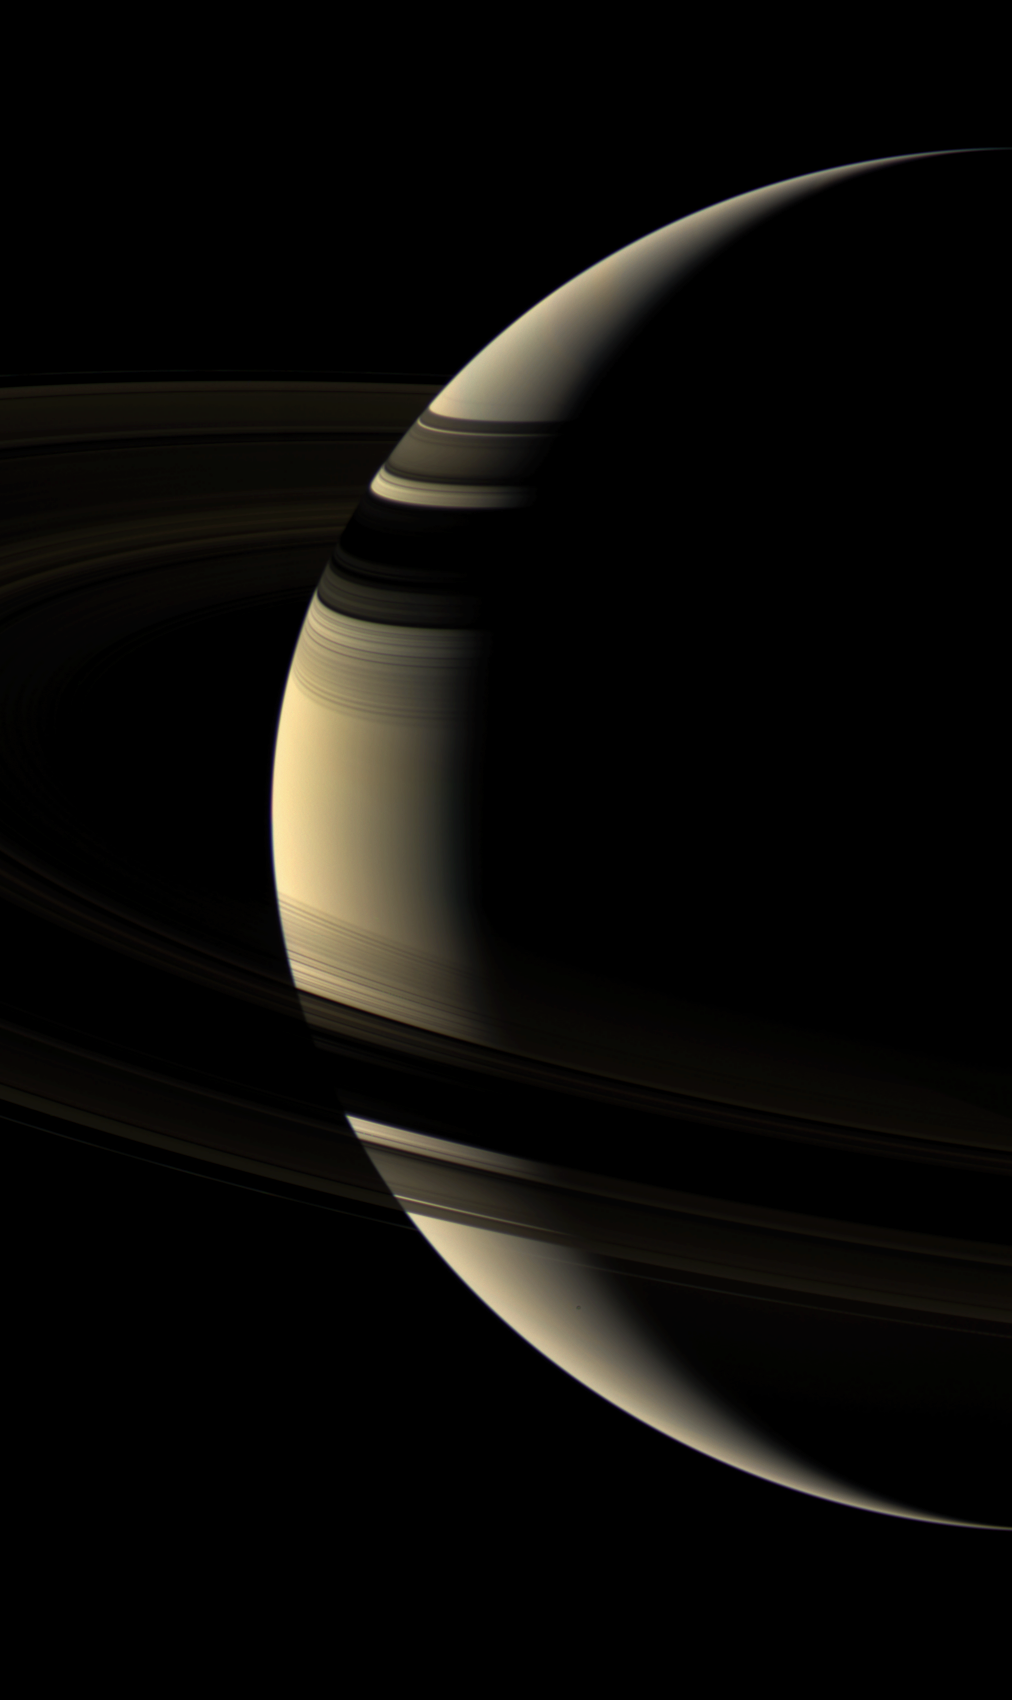

Shadow and Shade

This moody true color portrait of Saturn shows a world that can, at times, seem as serene and peaceful as it is frigid and hostile. Saturn’s unlit-side rings embrace the planet while their shadows caress the northern hemisphere.

Janus (181 kilometers, or 113 miles across) is a mere speck below the rings, just left of the terminator. The view was obtained from about 15 degrees above the ringplane as Cassini continued its climb to higher orbital inclinations.

Images taken using red, green and blue spectral filters were combined to create this natural color view. The image was acquired with the Cassini spacecraft wide-angle camera on Aug. 18, 2006 at a distance of approximately 1.3 million kilometers (800,000 miles) from Saturn and at a Sun-Saturn-spacecraft, or phase, angle of 137 degrees. Image scale is 76 kilometers (47 miles) per pixel.

The Cassini-Huygens mission is a cooperative project of NASA, the European Space Agency and the Italian Space Agency. The Jet Propulsion Laboratory, a division of the California Institute of Technology in Pasadena, manages the mission for NASA’s Science Mission Directorate, Washington, D.C. The Cassini orbiter and its two onboard cameras were designed, developed and assembled at JPL. The imaging operations center is based at the Space Science Institute in Boulder, Colo.

Credit: NASA/JPL/Space Science Institute